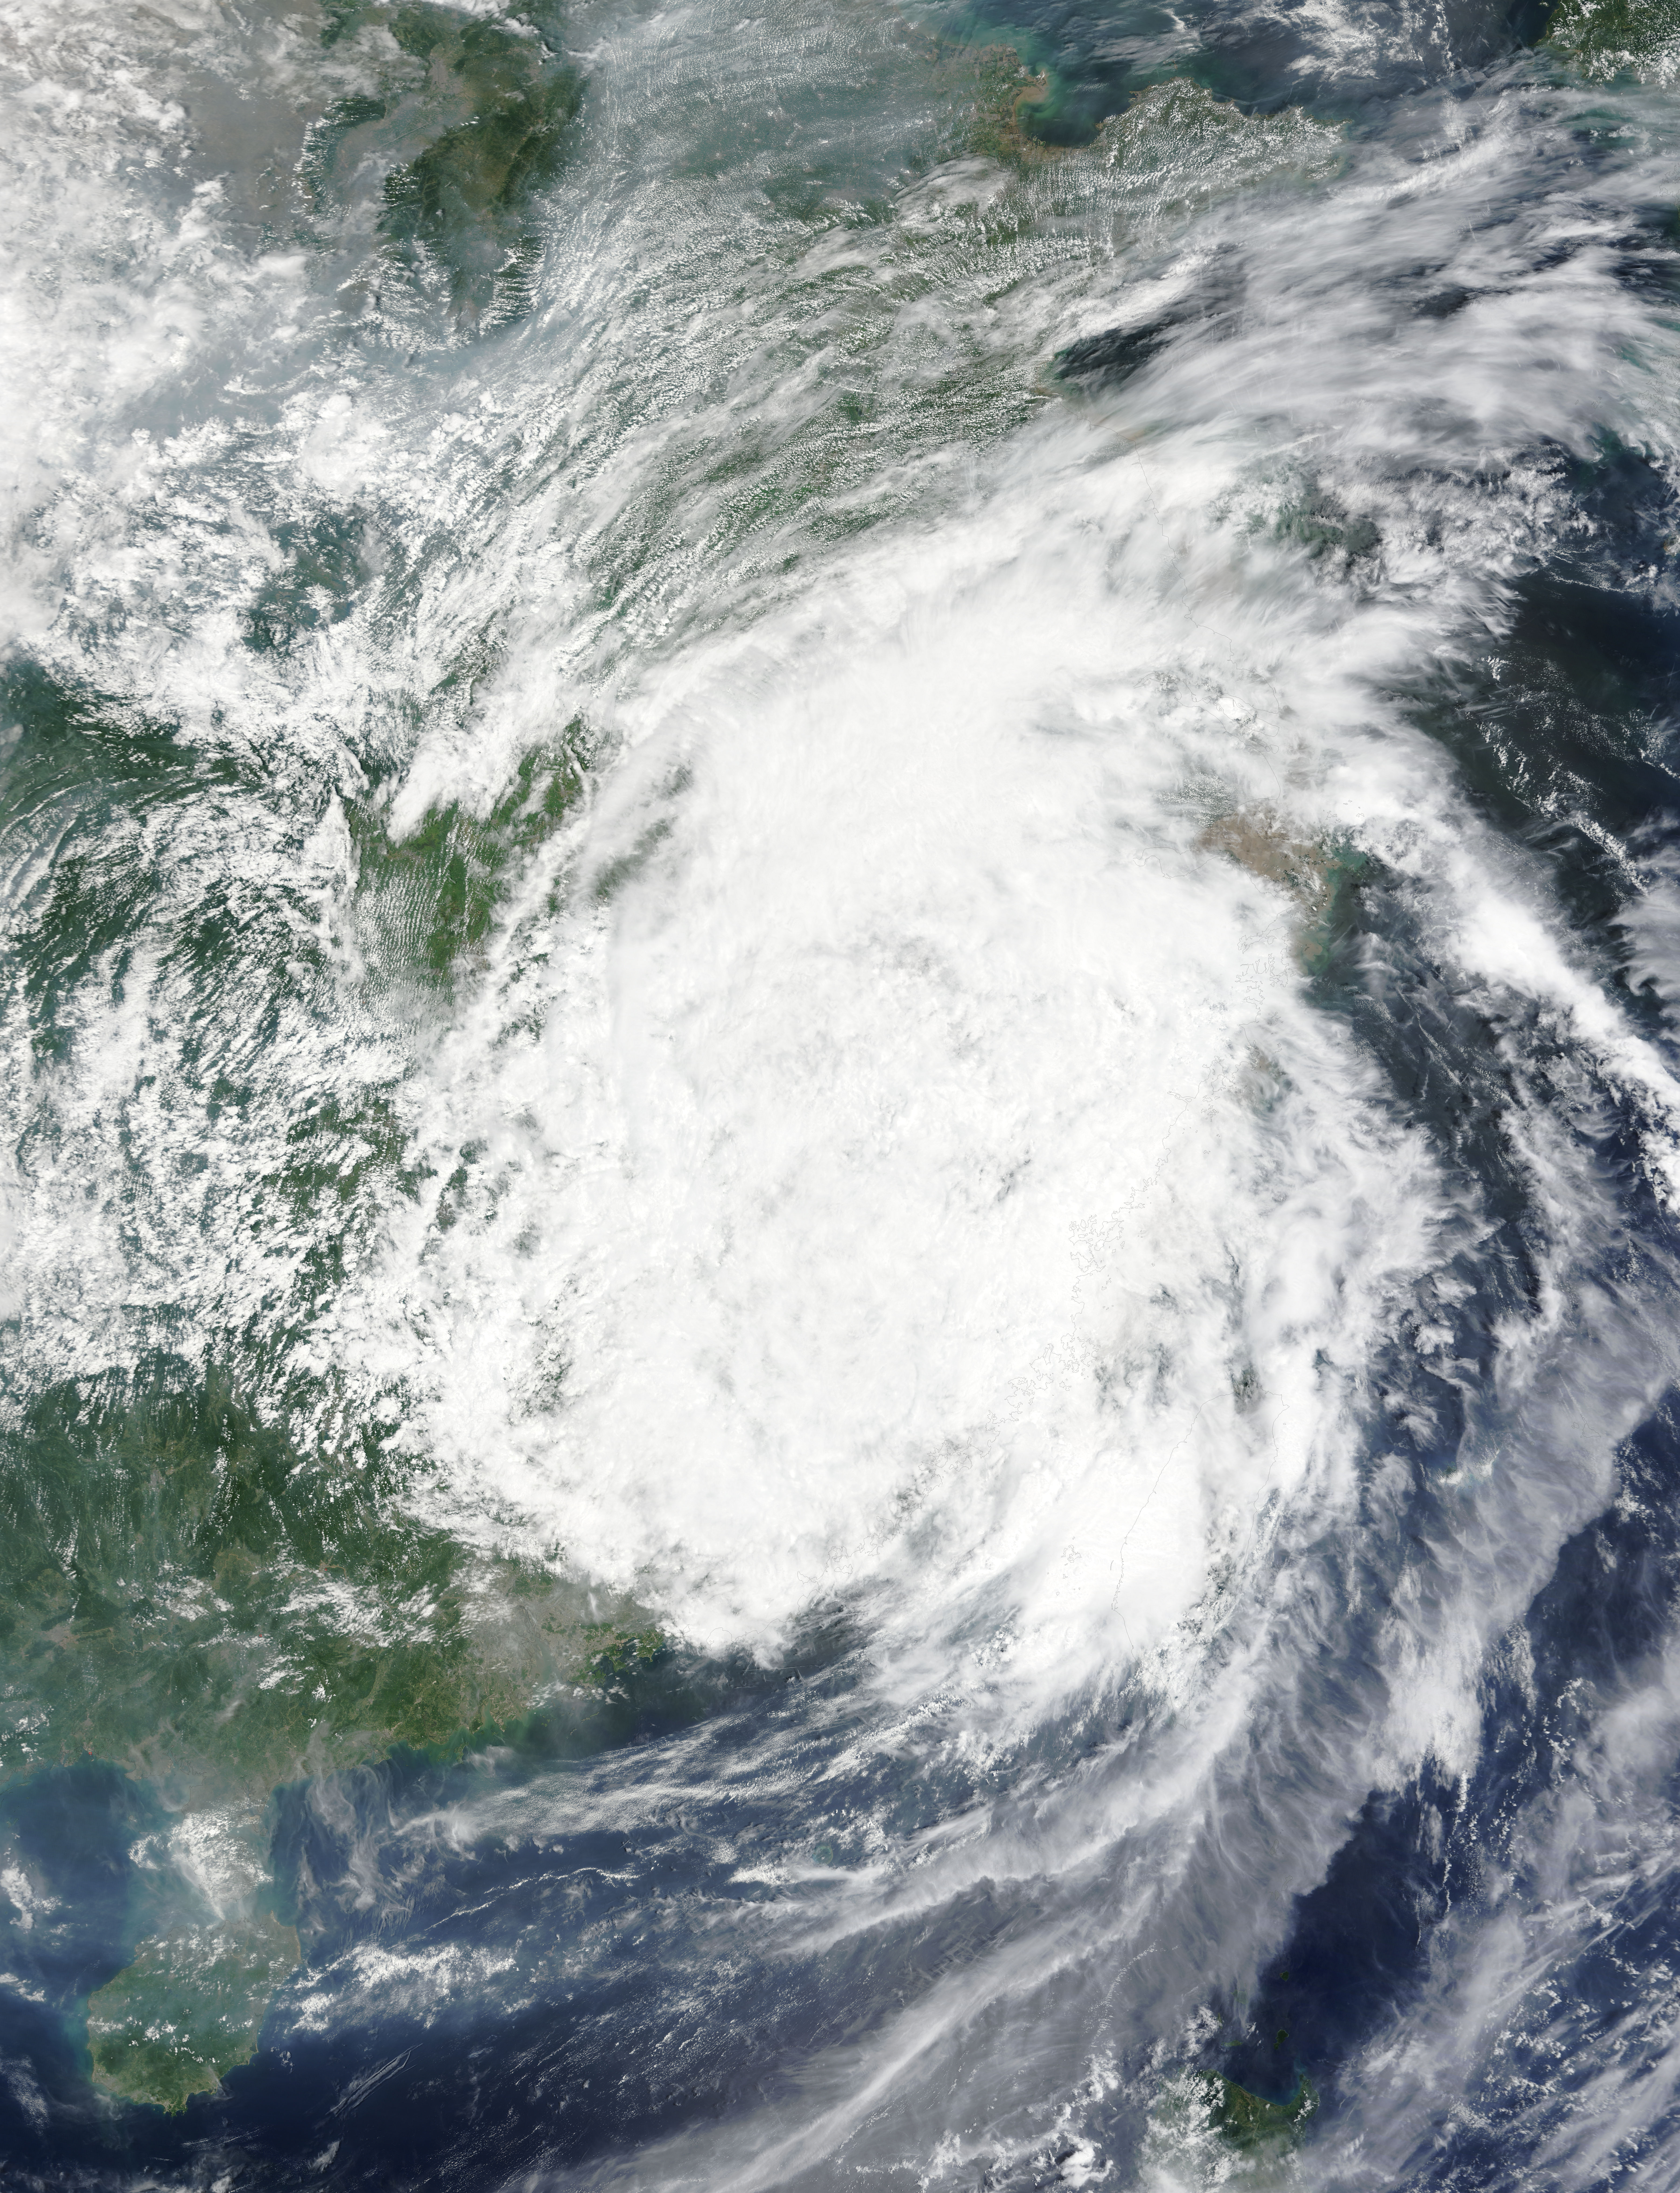

NASA Sees Typhoon Soudelor's Remnants Over Eastern China

On August 9 at 03:00 UTC (Aug. 8 at 11 p.m. EDT) the MODIS instrument aboard NASA's Terra satellite passed over the remnant clouds of Typhoon Soudelor when it was over eastern China. By 22:35 UTC (6:35 p.m. EDT) on August 8, 2015, Typhoon Soudelor had made landfall in eastern China and was rapidly dissipating. Maximum sustained winds had dropped to 45 knots (51.7 mph/83.3 kph) after landfall, making it a tropical storm.

Credit: NASA Goddard MODIS Rapid Response Team/Jeff Schmaltz..NASA image use policy